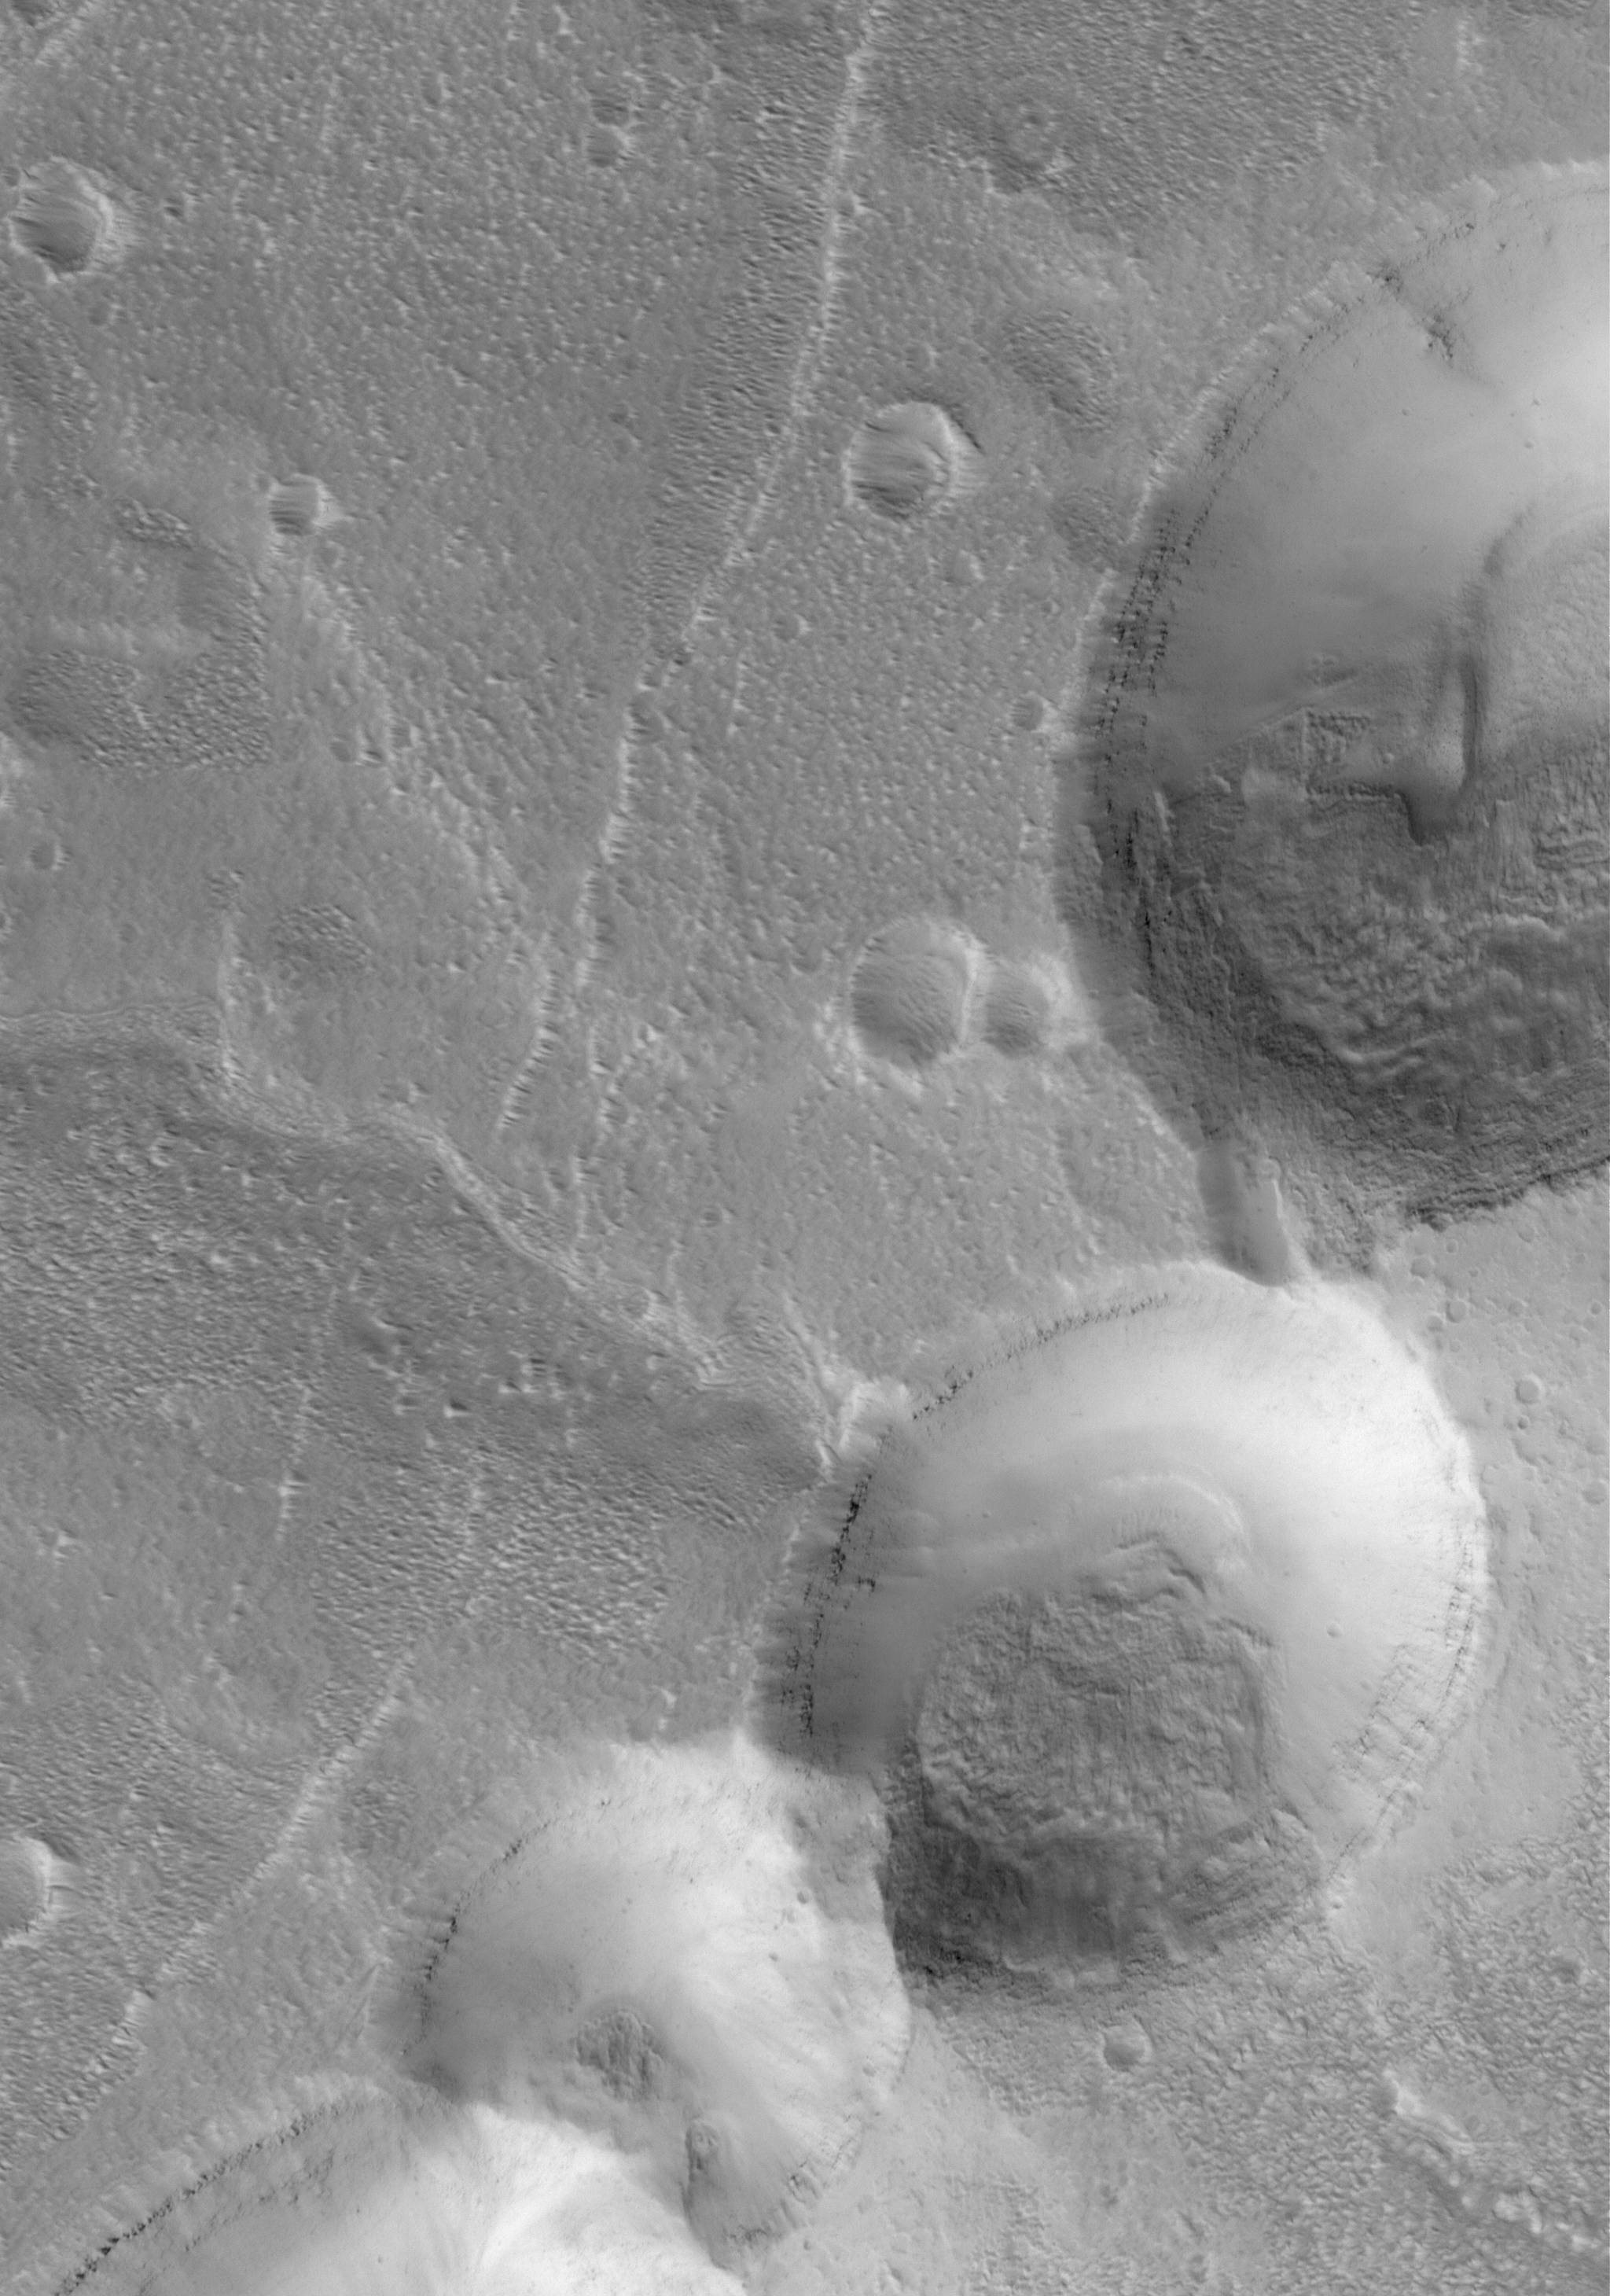

Union

14 May 2006
This Mars Global Surveyor (MGS) Mars Orbiter Camera (MOC) image shows partially-filled collapse pits on the eastern flank of Alba Patera, a large volcano in northern Tharsis. The three pits near the bottom (south) of the image have collapsed to the point of coalescence, while the northern-most pit remains largely a separate entity.

Location near: 38.5°N, 103.8°W
Image width: ~3 km (~1.9 mi)
Illumination from: lower left
Season: Northern Spring

Credit: NASA/JPL/Malin Space Science Systems